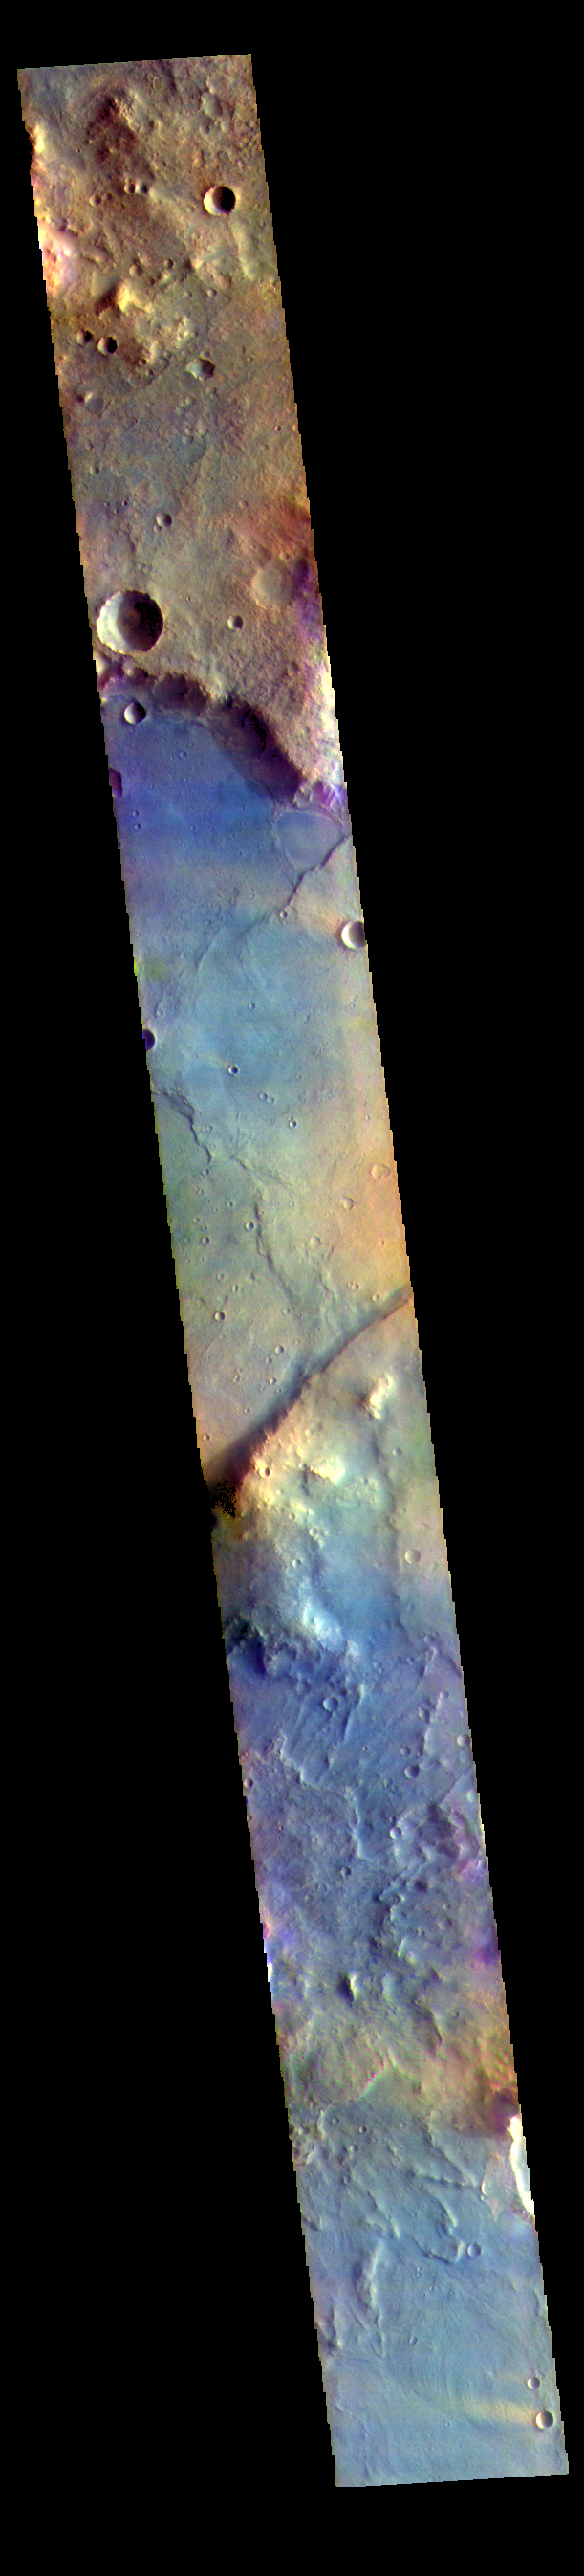

Nili Fossae – False Color

The THEMIS VIS camera contains 5 filters. The data from different filters can be combined in multiple ways to create a false color image. These false color images may reveal subtle variations of the surface not easily identified in a single band image. Today’s false color image shows part of Nili Fossae. Nili Fossae is a collection of curved faults and down-dropped blocks of crust between the faults called graben. The graben lie northeast of the large volcano Syrtis Major and northwest of the ancient impact basin Isidis Planitia. The linear ridge in the center of the image is one side of a very large graben. When large amounts of pressure or tension are applied to rocks on timescales that are fast enough that the rock cannot respond by deforming, the rock breaks along faults. In the case of a graben, two parallel faults are formed by extension of the crust and the rock in between the faults drops downward into the space created by the extension.

The THEMIS VIS camera is capable of capturing color images of the Martian surface using five different color filters. In this mode of operation, the spatial resolution and coverage of the image must be reduced to accommodate the additional data volume produced from using multiple filters. To make a color image, three of the five filter images (each in grayscale) are selected. Each is contrast enhanced and then converted to a red, green, or blue intensity image. These three images are then combined to produce a full color, single image. Because the THEMIS color filters don’t span the full range of colors seen by the human eye, a color THEMIS image does not represent true color. Also, because each single-filter image is contrast enhanced before inclusion in the three-color image, the apparent color variation of the scene is exaggerated. Nevertheless, the color variation that does appear is representative of some change in color, however subtle, in the actual scene. Note that the long edges of THEMIS color images typically contain color artifacts that do not represent surface variation.

Credit: NASA/JPL-Caltech/ASU